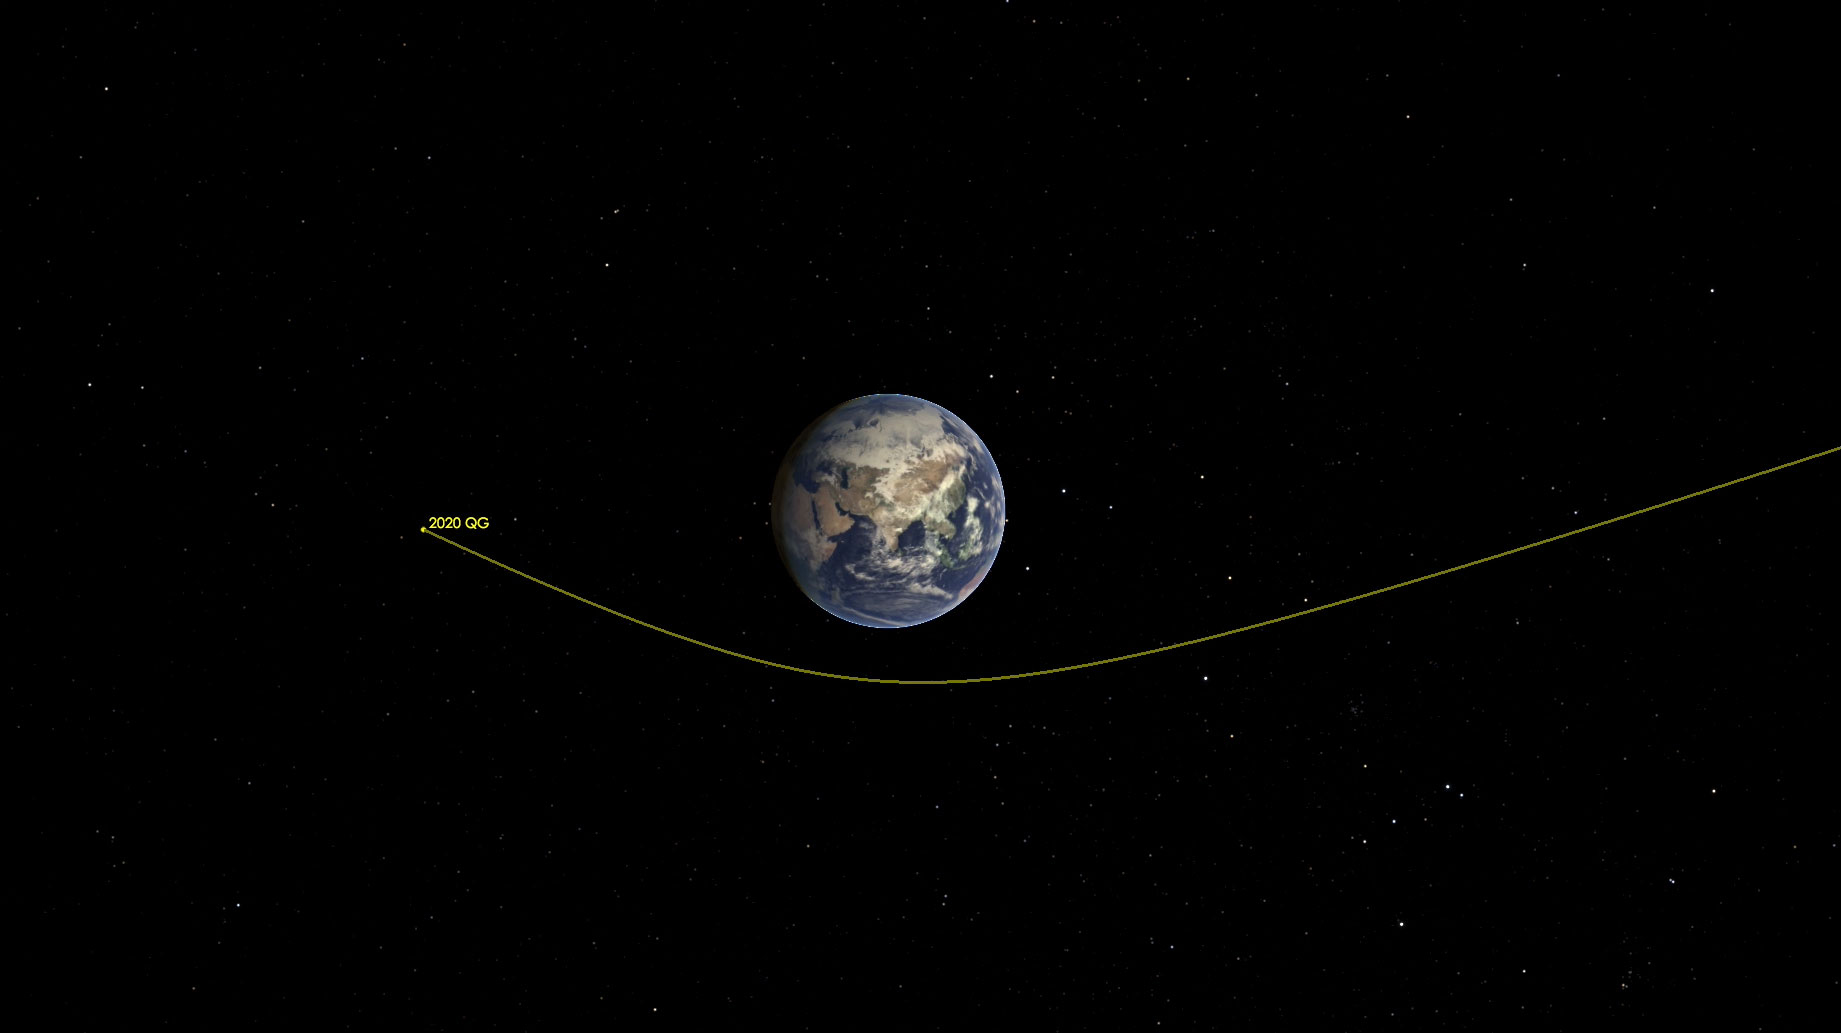

Asteroid 2020 QG Zips Around the Earth (Illustration)

This illustration shows asteroid 2020 QG’s trajectory bending during its close approach to Earth. The asteroid is the closest known non-impacting asteroid ever detected. The asteroid passed by 1,830 miles (2,945 kilometers) above the southern Indian Ocean on Sunday, Aug. 16 at 12:08 a.m. EDT (Saturday, Aug. 15 at 9:08 p.m. PDT).

Credit: NASA/JPL-Caltech